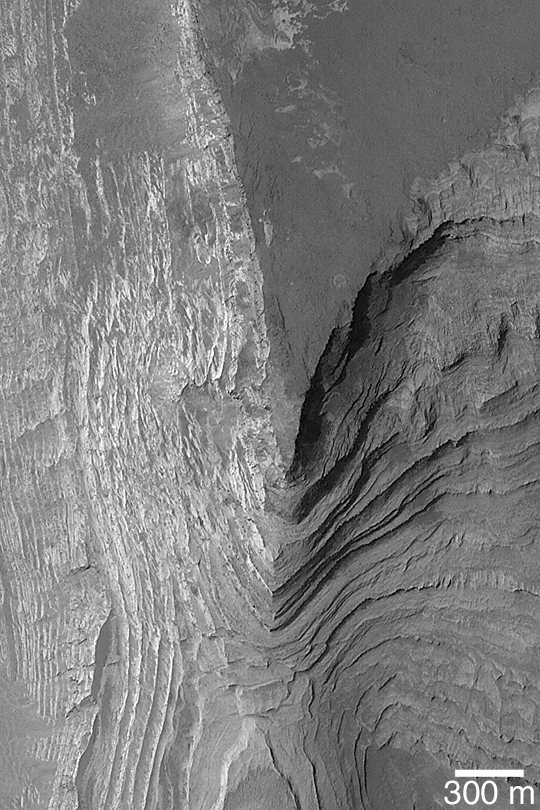

Terby Crater Layers

MGS MOC Release No. MOC2-395, 18 June 2003

A sequence of layered, sedimentary rock, more than 1 km (0.62 miles) thick, once filled or nearly filled Terby Crater, a basin just north of Hellas Planitia. The sedimentary rocks were eroded and exposed so that today, the Mars Global Surveyor (MGS) Mars Orbiter Camera (MOC) regularly takes pictures of these outcrops in an effort to better understand them. Exposures of sedimentary rock on Mars are extremely important because they show that the planet has a rich, diverse history. However, an opportunity to read the history recorded in these rocks may still be many years away. This image is near 27.6°S, 285.9°W. The picture is illuminated from the upper left.

Credit: NASA/JPL/Malin Space Science Systems